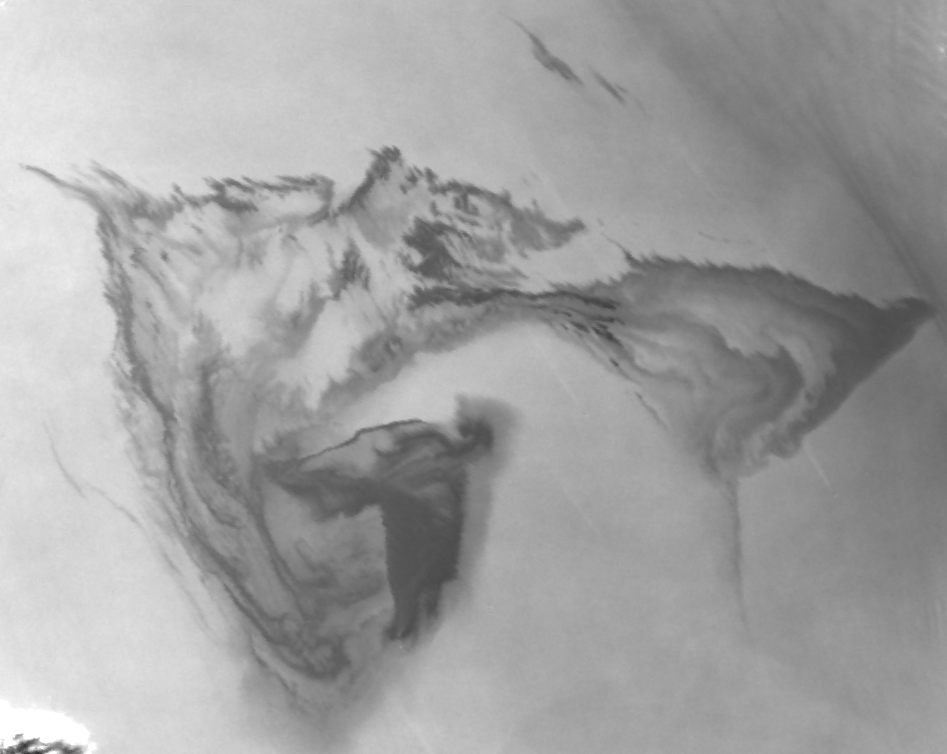

NASA’s MISR Images Gulf of Mexico Oil Slick

Figure 1

On April 22, 2010, the Deepwater Horizon oil platform in the Gulf of Mexico sank in nearly 1,500 meters (4,900 feet) of water after an explosion that took place on April 20. This accident resulted in a significant oil spill from the well nearly a mile below the ocean surface.

The Multi-angle Imaging SpectroRadiometer (MISR) instrument on NASA’s Terra satellite acquired these images on May 1, 2010, at approximately 11:44 a.m. local time (16:44 UTC).

The image on the left (Figure 1) is an enhanced “true color” view of the oil slick at 275 meters (902 feet) resolution from MISR’s nadir (downward)-viewing camera. The image is centered on 88.26 degrees west, 29.12 degrees north, about 200 kilometers (656,168 feet) southeast of New Orleans, La. The image dimensions are about 120 kilometers (393,701 feet) in the east-west direction and 150 kilometers (492,126 feet) in the north-south direction. The red symbol indicates the approximate position of the Deepwater Horizon platform and the source of the oil slick. Oil is lighter than water and will float on top of the water surface, suppressing small waves and changing the way the surface reflects light. This change in the reflection of sunlight makes the oil slick appear lighter blue on the darker blue waters of the Gulf of Mexico. Some clouds are visible in the extreme lower left corner of the image.

The image on the right (Figure 1) is a multiangle composite image of the oil spill, showing the ratio between the reflectances of the 26.1 degree aftward viewing (Aa) camera and the 26.1 degree forward viewing (Af) camera. The Af camera sees the reflection of sunlight from the oil more strongly than the Aa camera, so this ratio makes the oil slick appear dark gray. The uncontaminated water appears much lighter. This composite image reveals finer detail of the oil on the surface than can be seen from the nadir-viewing camera alone. Darker regions indicate higher concentrations of oil on the surface. This image also shows more clearly the large concentration of oil emanating from the source. The large area on the right-hand side of the image reveals the broad extent of the slick to the east where the oil sheet appears much fainter in the nadir color image. Careful examination of the image also reveals thin streaks running from northwest to southeast that terminate at a point. These correspond to boats that are assisting with the cleanup effort.

The sensitivity of MISR’s multiangle imaging to the presence of the oil allows the size of the visible slick to be estimated at about 3,800 square kilometers (1,500 square miles) on this date, which is larger than the state of Rhode Island.

MISR was built and is managed by NASA’s Jet Propulsion Laboratory, Pasadena, Calif., for NASA’s Science Mission Directorate, Washington, D.C. The Terra satellite is managed by NASA’s Goddard Space Flight Center, Greenbelt, Md. The MISR data were obtained from the NASA Langley Research Center Atmospheric Science Data Center. JPL is a division of the California Institute of Technology.

Credit: NASA/GSFC/LaRC/JPL, MISR Team